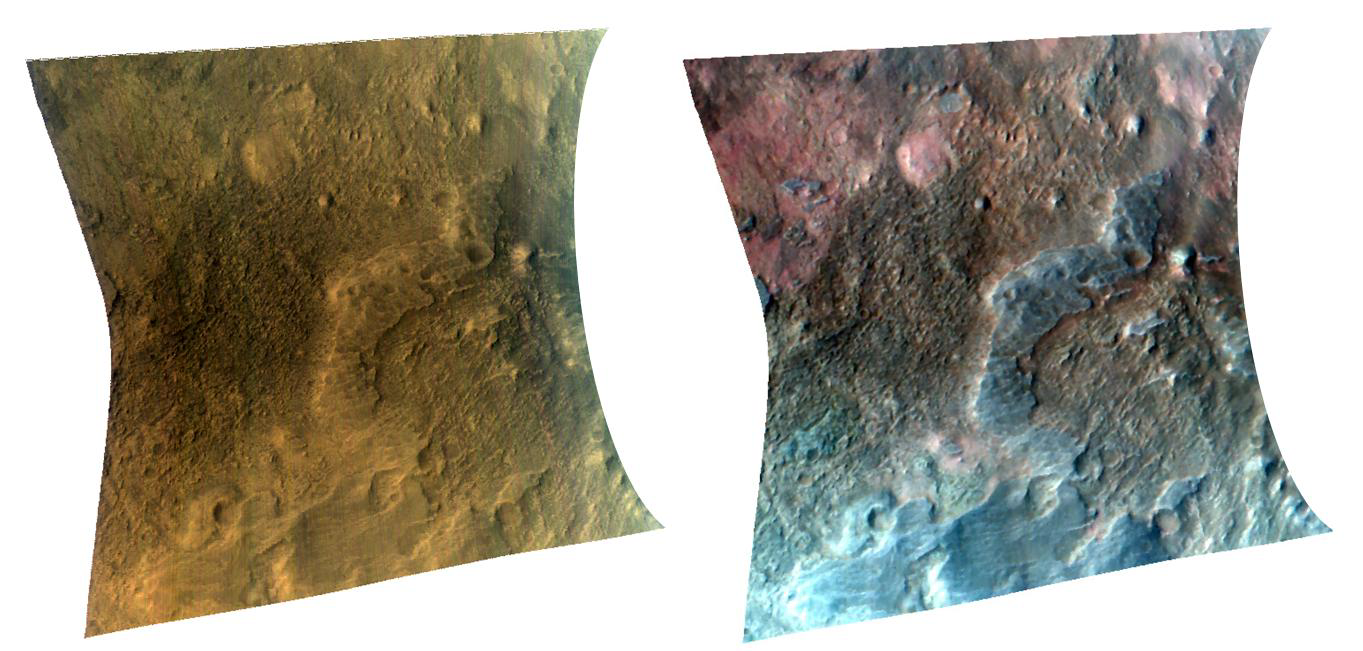

Olivine in the Southern Isidis Basin

The Compact Reconnaissance Imaging Spectrometer for Mars (CRISM) took this observation of the transition region between Libya Montes and the Isidis Basin on Mars at 17:16 UTC (12:16 p.m. EST) on January 2, 2007, near 3.6 degrees north latitude, 84.1 degrees east longitude. The image was taken in 544 colors covering 0.36-3.92 micrometers, and shows features as small as 18 meters (60 feet) across. The image is about 11 kilometers (7 miles) wide at its narrowest point.

The Isidis Basin resulted from of a gigantic impact on the surface of Mars early in the planet’s history. The southern rim, where this target is located, is a region of complex geology and part of the planetary dichotomy boundary that separates the older southern highlands from the lower, younger northern plains. The image on the left was constructed from three visible wavelengths (RGB: 0.71, 0.60, 0.53 microns) and is a close approximation of how the surface would appear to the human eye. The image on the right was constructed from three infrared wavelengths (RGB: 2.49, 1.52, 1.08 microns) chosen to highlight variations in the mineralogy of the area. Of interest is that features in this image not only differ in color, but also in texture and morphology. The gray areas absorb similarly at all wavelengths used in this image, but display absorptions at other wavelengths related to the iron- and magesium-rich mineral pyroxene. The reddest areas absorb strongly at the wavelengths used for green and blue, which is attributable to another iron- and magesium-rich mineral, olivine. The brownish areas show subdued mineral absorptions and could represent some type of mixture between the other two materials. The presence of the mineral olivine is particularly interesting because olivine easily weathers to other minerals; thus, its presence indicates either the lack of weathering in this region or relatively recent exposure.

CRISM’s mission: Find the spectral fingerprints of aqueous and hydrothermal deposits and map the geology, composition and stratigraphy of surface features. The instrument will also watch the seasonal variations in Martian dust and ice aerosols, and water content in surface materials — leading to new understanding of the climate.

The Compact Reconnaissance Imaging Spectrometer for Mars (CRISM) is one of six science instruments on NASA’s Mars Reconnaissance Orbiter. Led by The Johns Hopkins University Applied Physics Laboratory, the CRISM team includes expertise from universities, government agencies and small businesses in the United States and abroad.

Credit: NASA/JPL/JHUAPL/Brown University